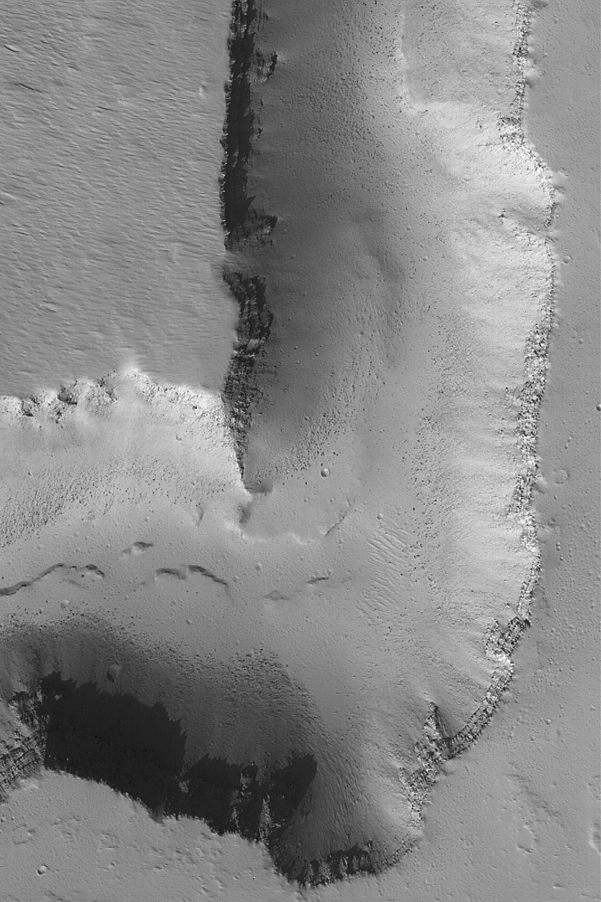

Channel on Ascraeus Mons

6 May 2004
This Mars Global Surveyor (MGS) Mars Orbiter Camera (MOC) image shows a portion of a deep channel formed on the northern flank of the large volcano, Ascraeus Mons. Layers of volcanic rock are exposed in the channel walls, and the dark dots on the valley floor are boulders derived from erosion of these materials. The picture occurs near 14.5°N, 102.8°W, and is illuminated from the lower left. The picture covers an area about 3 km (1.9 mi) across.

Credit: NASA/JPL/Malin Space Science Systems